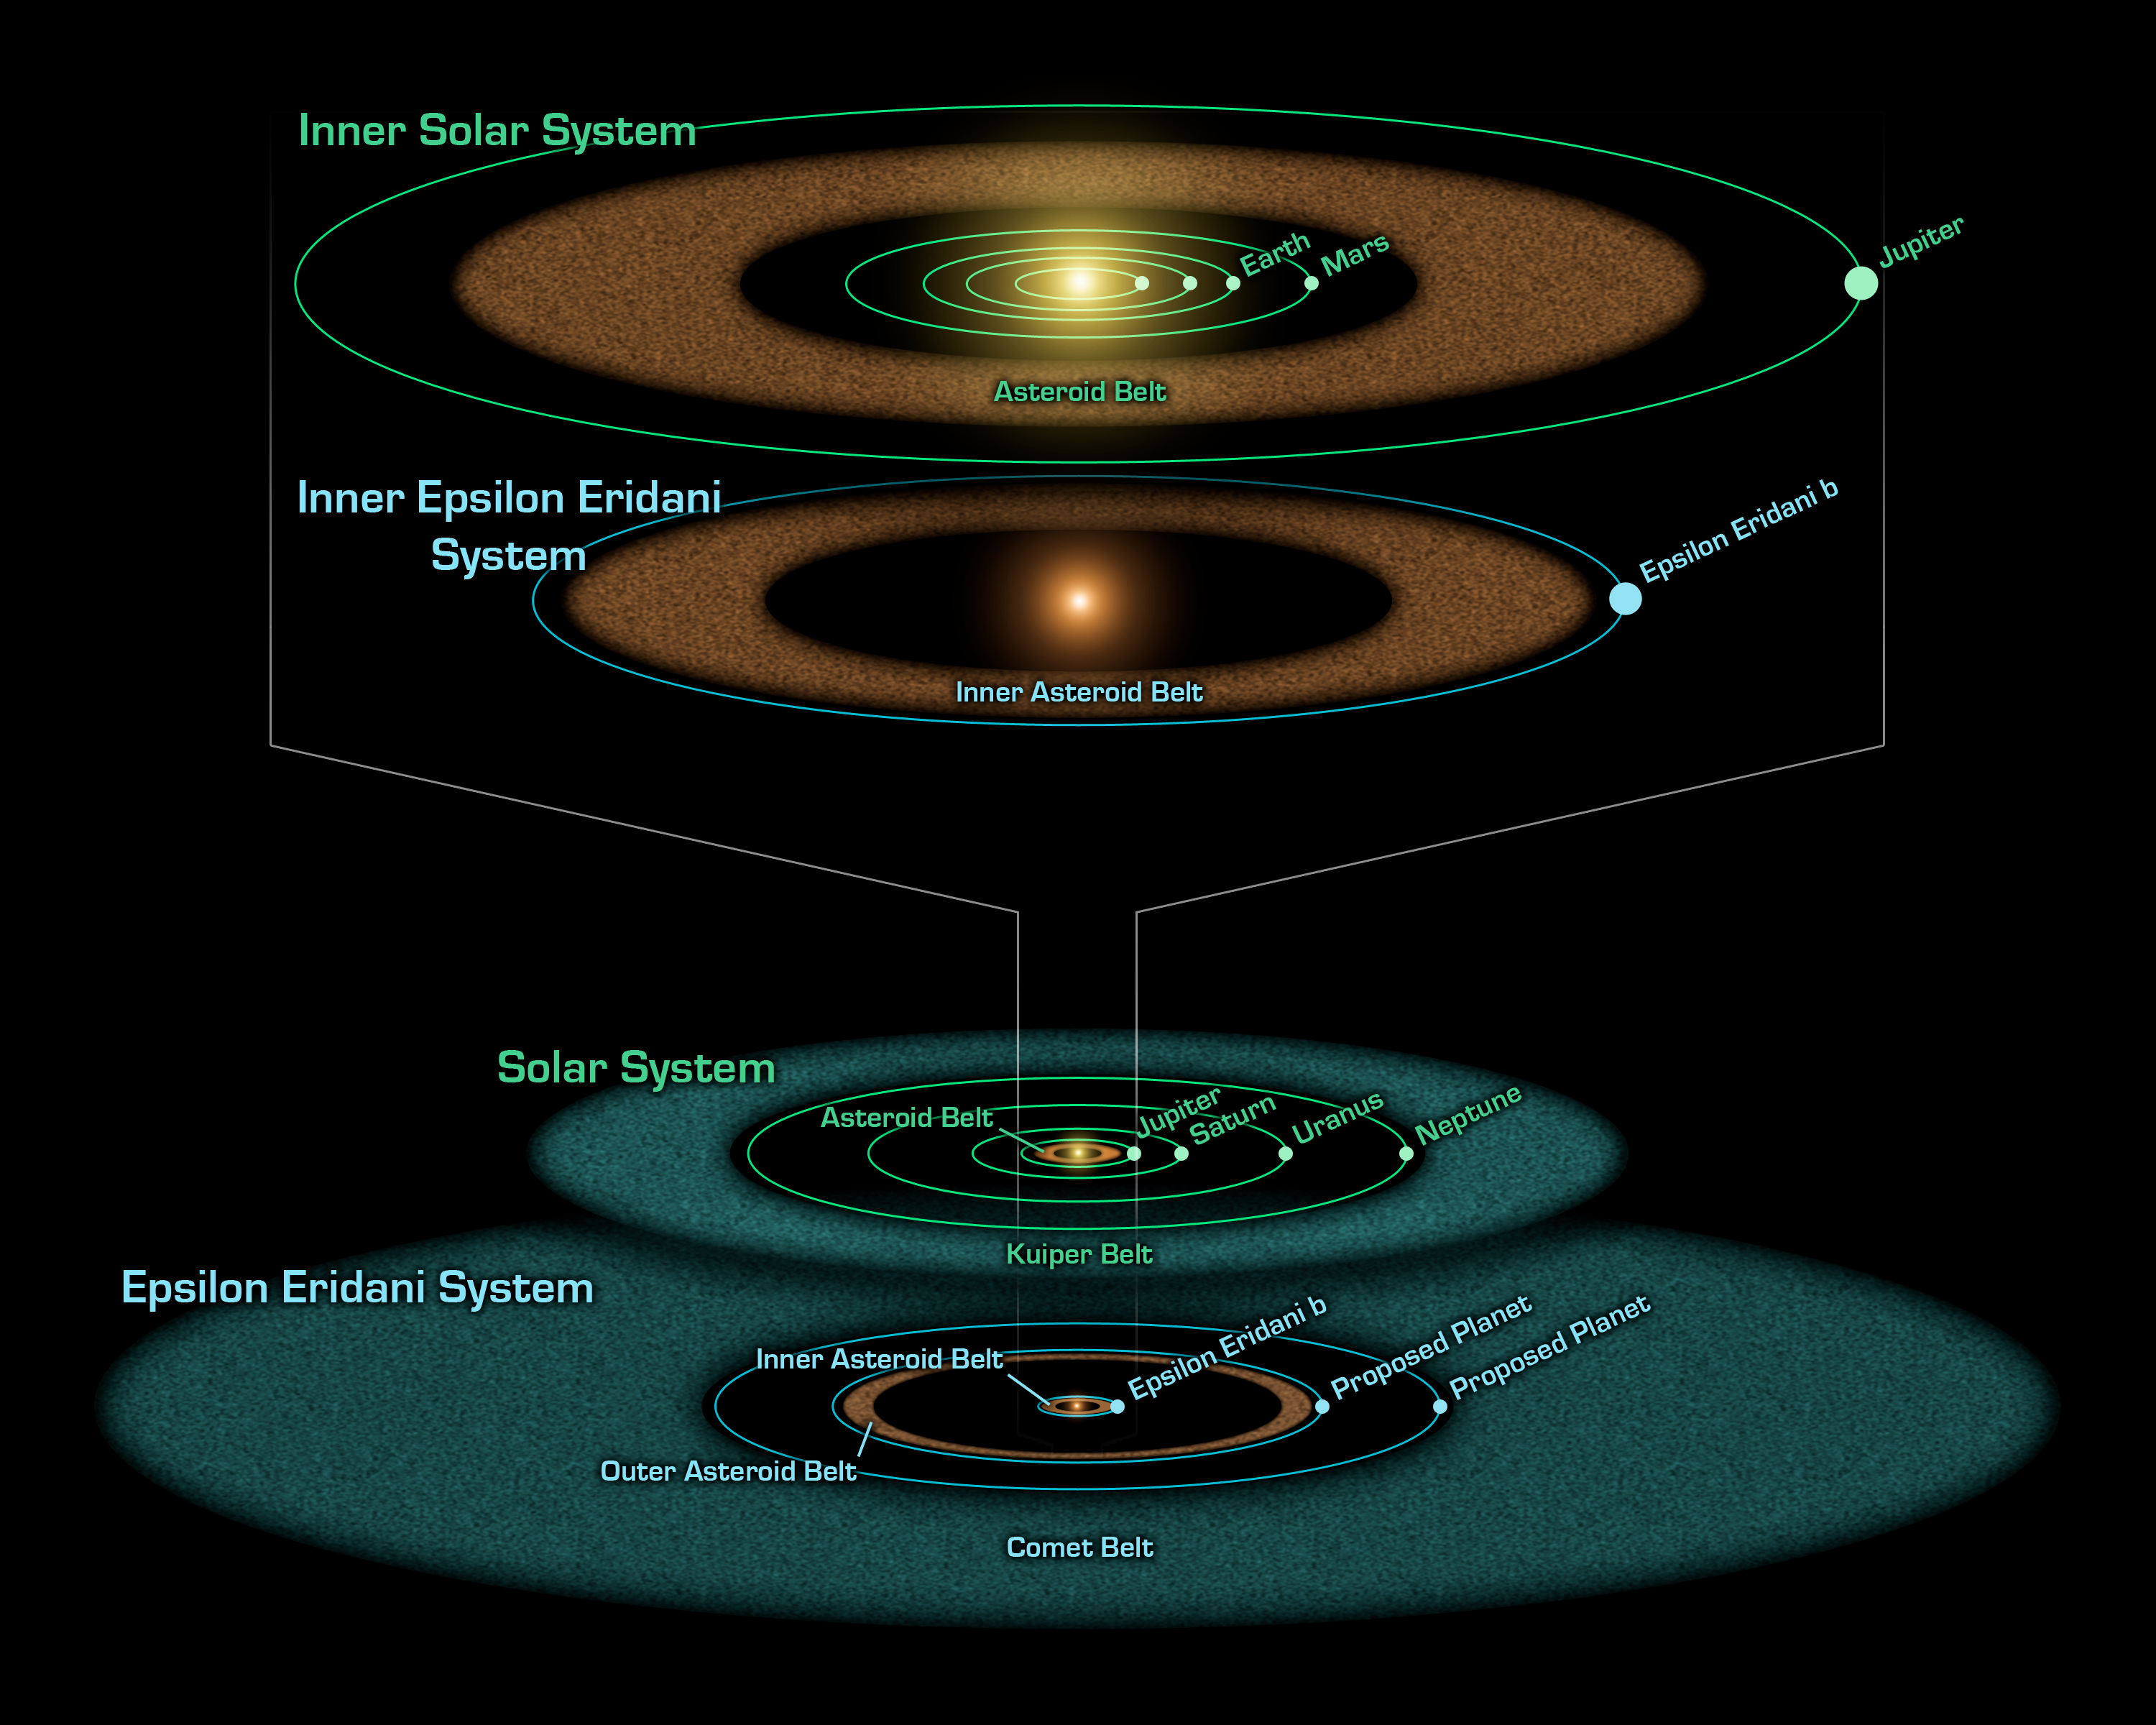

Epsilon Eridani: Young Solar System in the Making

This artist's diagram compares the Epsilon Eridani system to our own solar system. The two systems are structured similarly, and both host asteroids (brown), comets (blue) and planets (white dots).

Epsilon Eridani is our closest known planetary system, located about 10 light-years away in the constellation Eridanus. Its central star is a younger, fainter version of our sun, and is about 800 million years oldabout the same age of our solar system when life first took root on Earth.

Observations from NASA's Spitzer Space Telescope show that the system hosts two asteroid belts, in addition to previously identified candidate planets and an outer comet ring.

Epsilon Eridani's inner asteroid belt is located at about the same position as ours, approximately three astronomical units from its star (an astronomical unit is the distance between Earth and the sun.). The system's second, denser belt lies at about the same place where Uranus orbits in our solar system, or 20 astronomical units from the star.

In the same way that Jupiter lies just outside our asteroid belt, shepherding its rocky debris into a ring, Epsilon Eridani is thought to have planets orbiting near the rims of its two belts. The first of these planets was identified in 2000 via the radial velocity technique. Called Epsilon Eridani b, it orbits at an average distance of 3.4 astronomical unitsplacing it just outside the system's inner asteroid belt.

The second planet orbiting near the rim of the outer asteroid belt at 20 astronomical units was inferred when Spitzer discovered the belt.

A third planet might orbit in Epsilon Eridani at the inner edge of its outermost comet ring, which lies between 35 and 90 astronomical units. This planet was first hinted at in 1998 due to observed lumpiness in the comet ring.

The outer comet ring around Epsilon Eridani is denser than our comet ring, called the Kuiper belt, because the system is younger. Over time, Epsilon Eridani's ring will become wispier like the Kuiper Belt. Its comets will collide with each other and break up, or get pushed out of the ring by the gravitational influences of planets.

Credit: NASA/JPL-Caltech/R. Hurt (SSC)